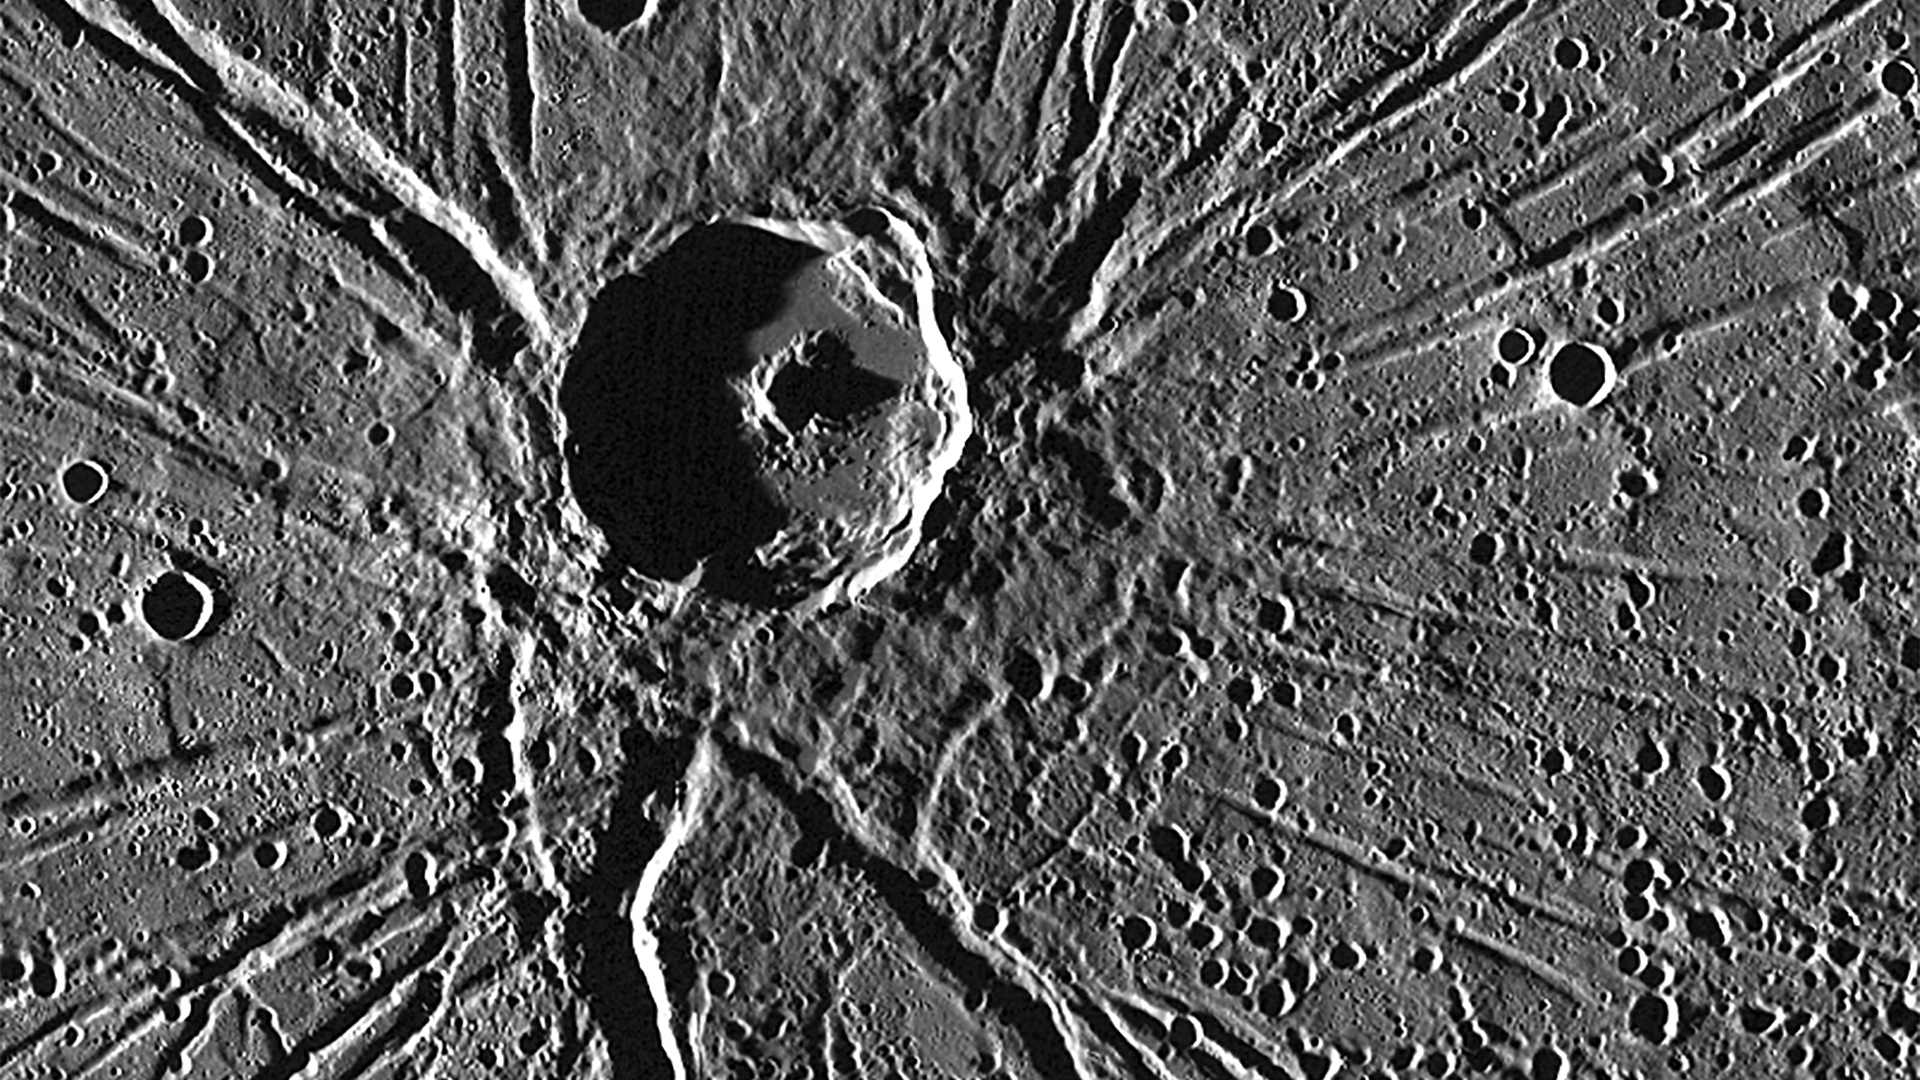

The Architect and His Temple

One of the most captivating views acquired during MESSENGER’s first Mercury flyby was of the crater Apollodorus surrounded by the radiating troughs of Pantheon Fossae. The team nicknamed the combined feature as “the spider.” Since then, MESSENGER has acquired many other striking views of this unique feature located near the center of Caloris basin. Although Apollodorus of Damascus (the namesake of the crater) is thought to be the architect of the Pantheon in Rome (the namesake of the fossae), the crater Apollodorus is thought to be unrelated to the creation of Pantheon Fossae.

Instrument: Mercury Dual Imaging System (MDIS)
Center Latitude: 39.1°
Center Longitude: 164.3° E
Scale: Apollodorus has a diameter of 42 kilometers (26 miles)

The MESSENGER spacecraft is the first ever to orbit the planet Mercury, and the spacecraft’s seven scientific instruments and radio science investigation are unraveling the history and evolution of the Solar System’s innermost planet. In the mission’s more than four years of orbital operations, MESSENGER has acquired over 250,000 images and extensive other data sets. MESSENGER’s highly successful orbital mission is about to come to an end, as the spacecraft runs out of propellant and the force of solar gravity causes it to impact the surface of Mercury in April 2015.

For information regarding the use of images, see the MESSENGER image use policy.

Credit: NASA/Johns Hopkins University Applied Physics Laboratory/Carnegie Institution of Washington